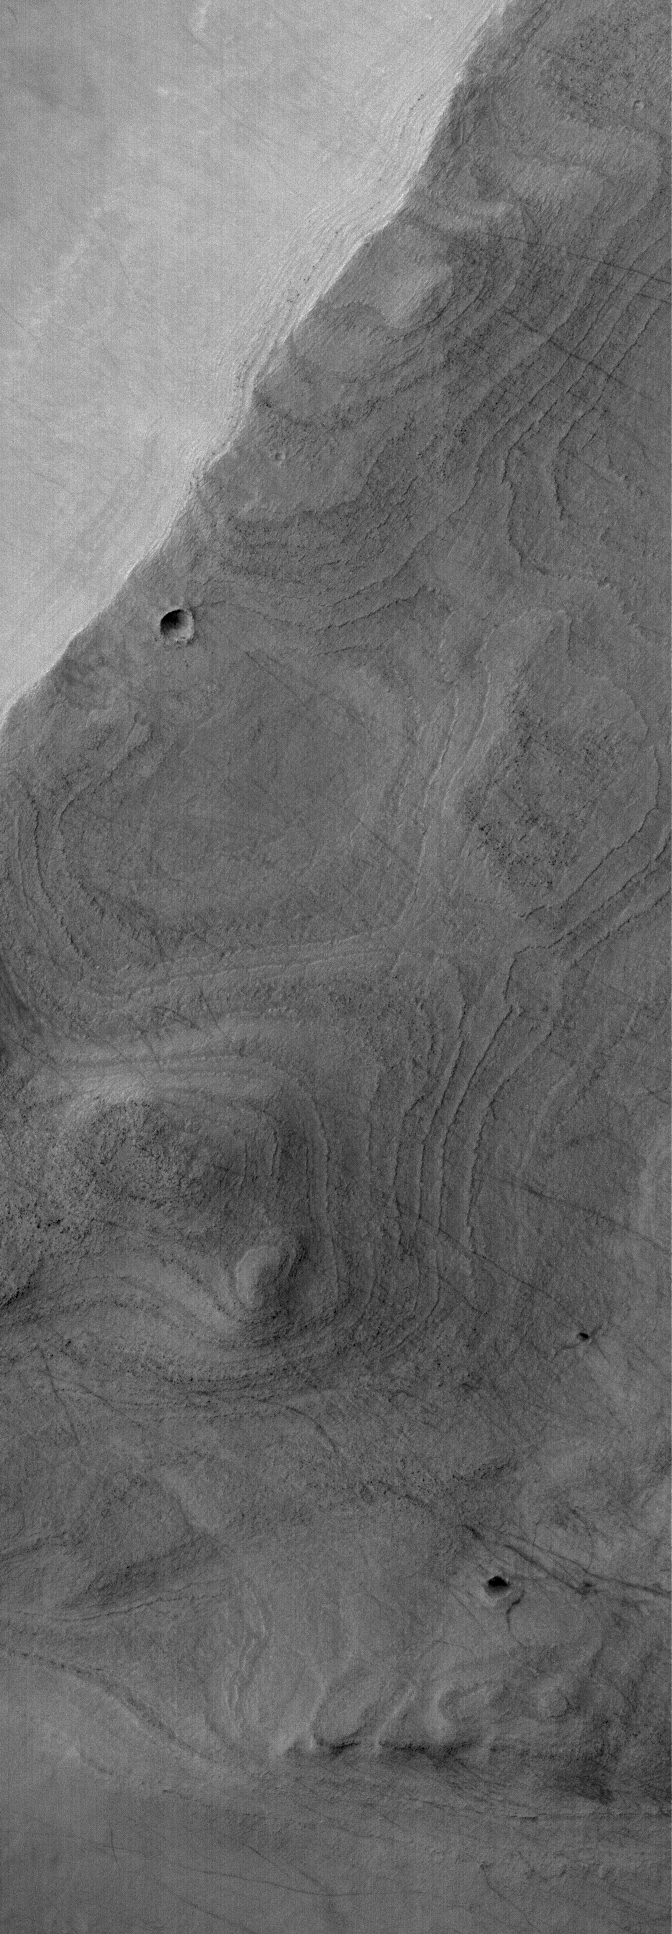

Banded Argyre

12 December 2005
This Mars Global Surveyor (MGS) Mars Orbiter Camera (MOC) image shows a banded surface in Argyre Planitia, the second largest impact basin in the martian southern hemisphere. The bands are the erosional expression of layered, perhaps sedimentary, rock.

Location near: 55.8°S, 45.4°W
Image width: width: ~3 km (~1.9 mi)
Illumination from: upper left
Season: Southern Summer

Credit: NASA/JPL/Malin Space Science Systems